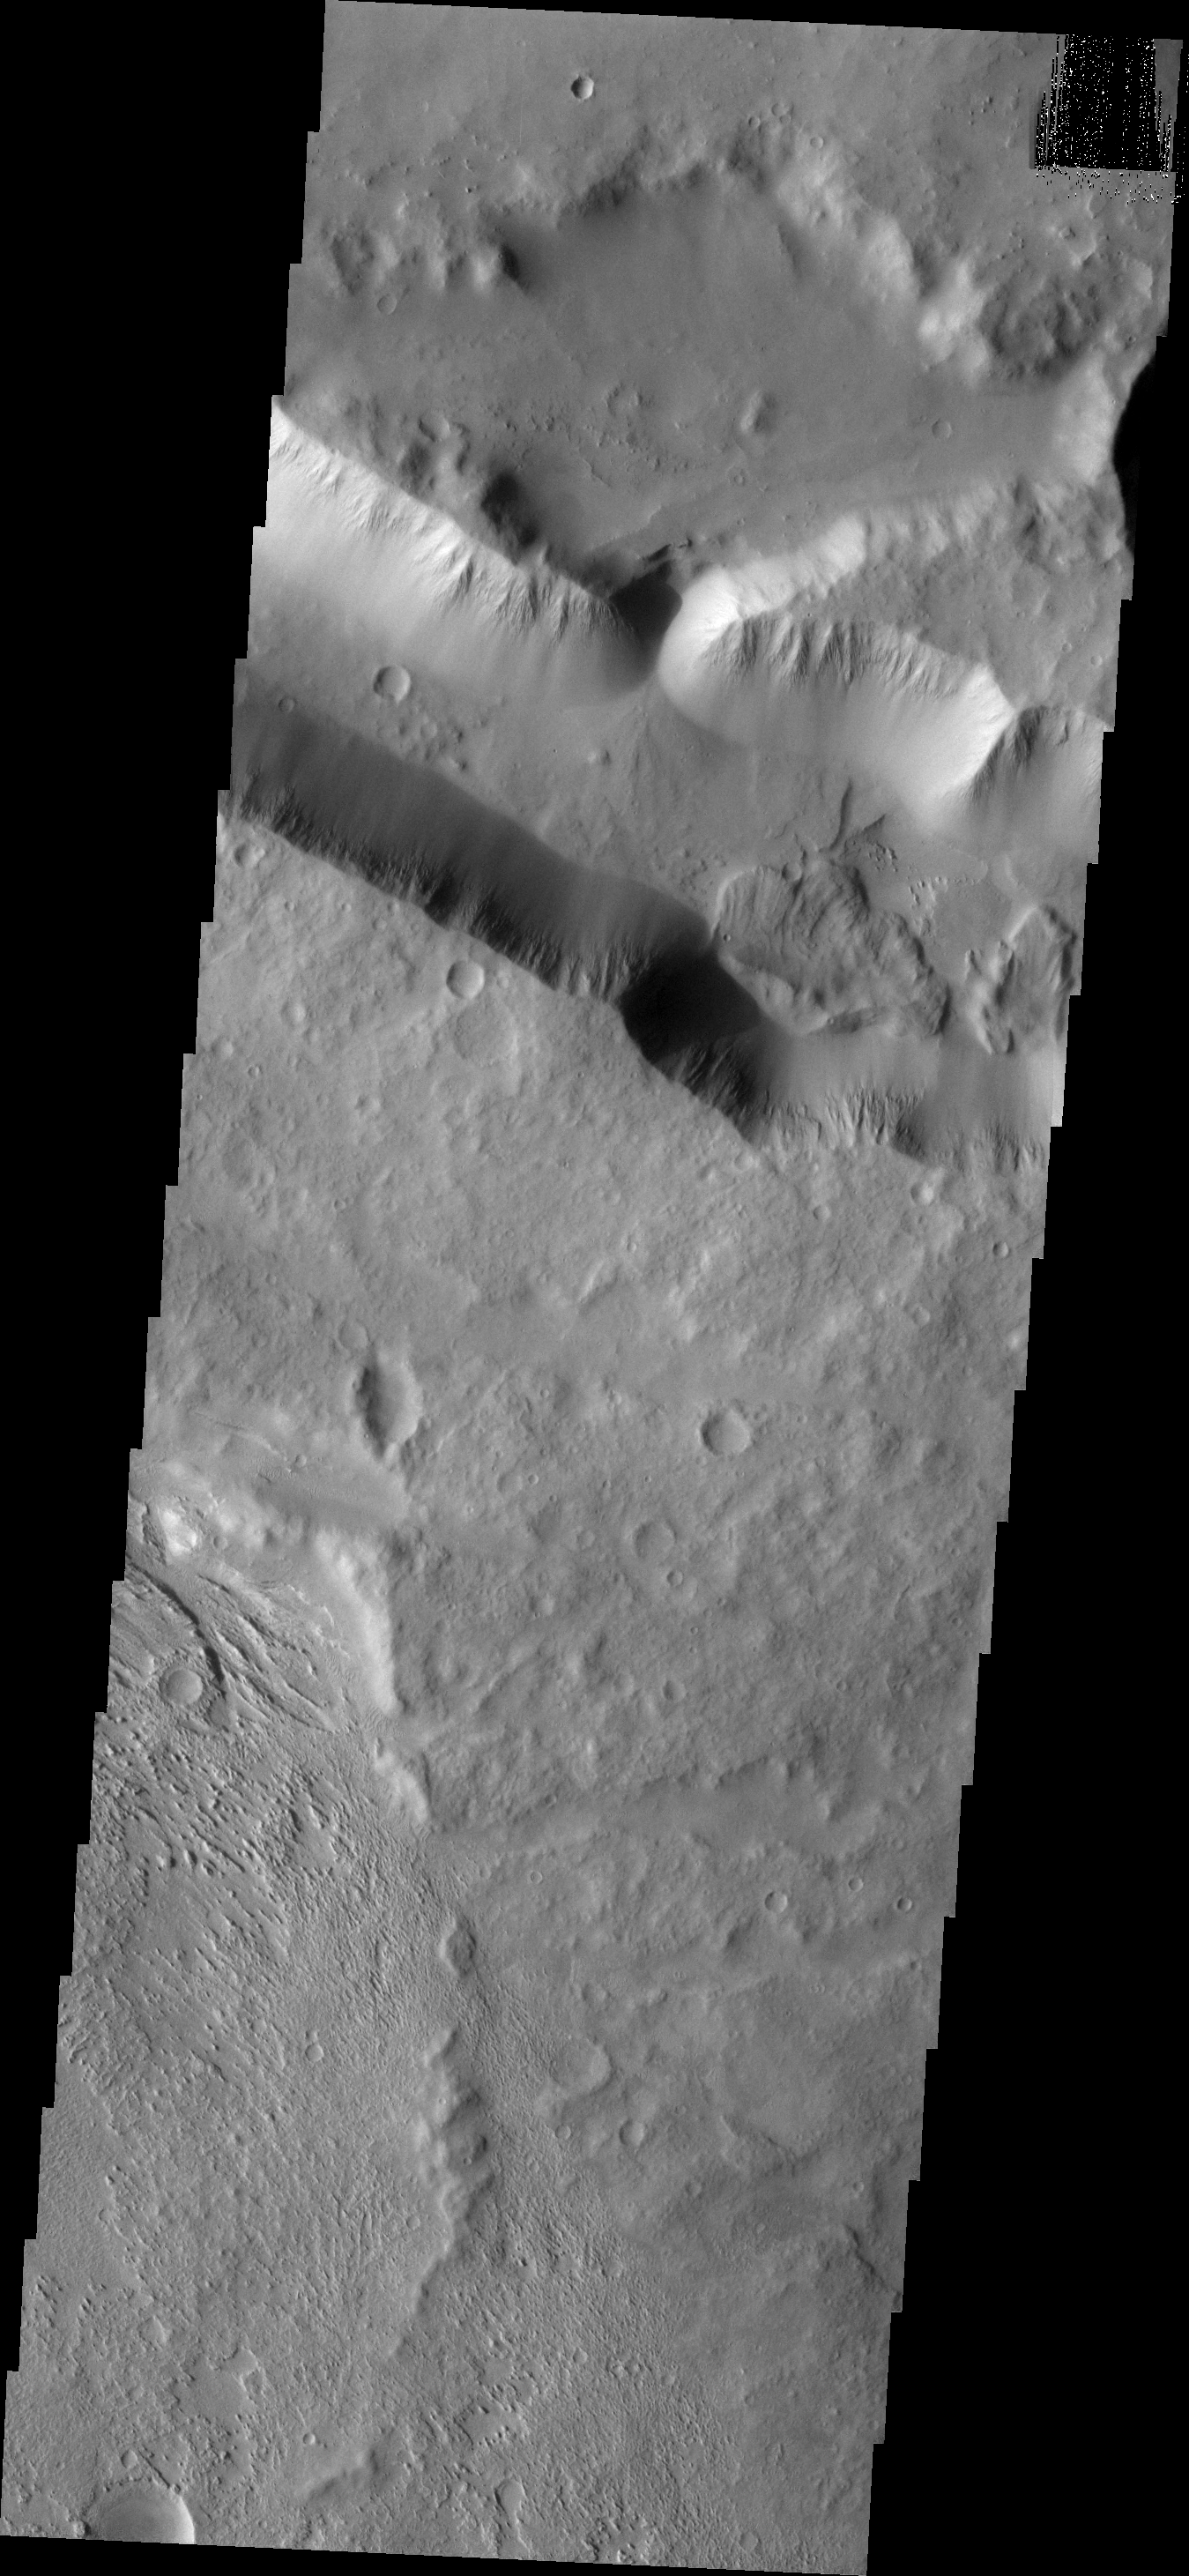

Aeolis Landslides

This group of landslide deposits is located in the lows between Aeolis Mensae and Aeolis Planum. Note the wind eroded surface at the bottom of the frame.

Image information: VIS instrument. Latitude -6.3N, Longitude 145.9E. 18 meter/pixel resolution.

Please see the THEMIS Data Citation Note for details on crediting THEMIS images.

Note: this THEMIS visual image has not been radiometrically nor geometrically calibrated for this preliminary release. An empirical correction has been performed to remove instrumental effects. A linear shift has been applied in the cross-track and down-track direction to approximate spacecraft and planetary motion. Fully calibrated and geometrically projected images will be released through the Planetary Data System in accordance with Project policies at a later time.

NASA’s Jet Propulsion Laboratory manages the 2001 Mars Odyssey mission for NASA’s Office of Space Science, Washington, D.C. The Thermal Emission Imaging System (THEMIS) was developed by Arizona State University, Tempe, in collaboration with Raytheon Santa Barbara Remote Sensing. The THEMIS investigation is led by Dr. Philip Christensen at Arizona State University. Lockheed Martin Astronautics, Denver, is the prime contractor for the Odyssey project, and developed and built the orbiter. Mission operations are conducted jointly from Lockheed Martin and from JPL, a division of the California Institute of Technology in Pasadena.

Credit: NASA/JPL/ASU